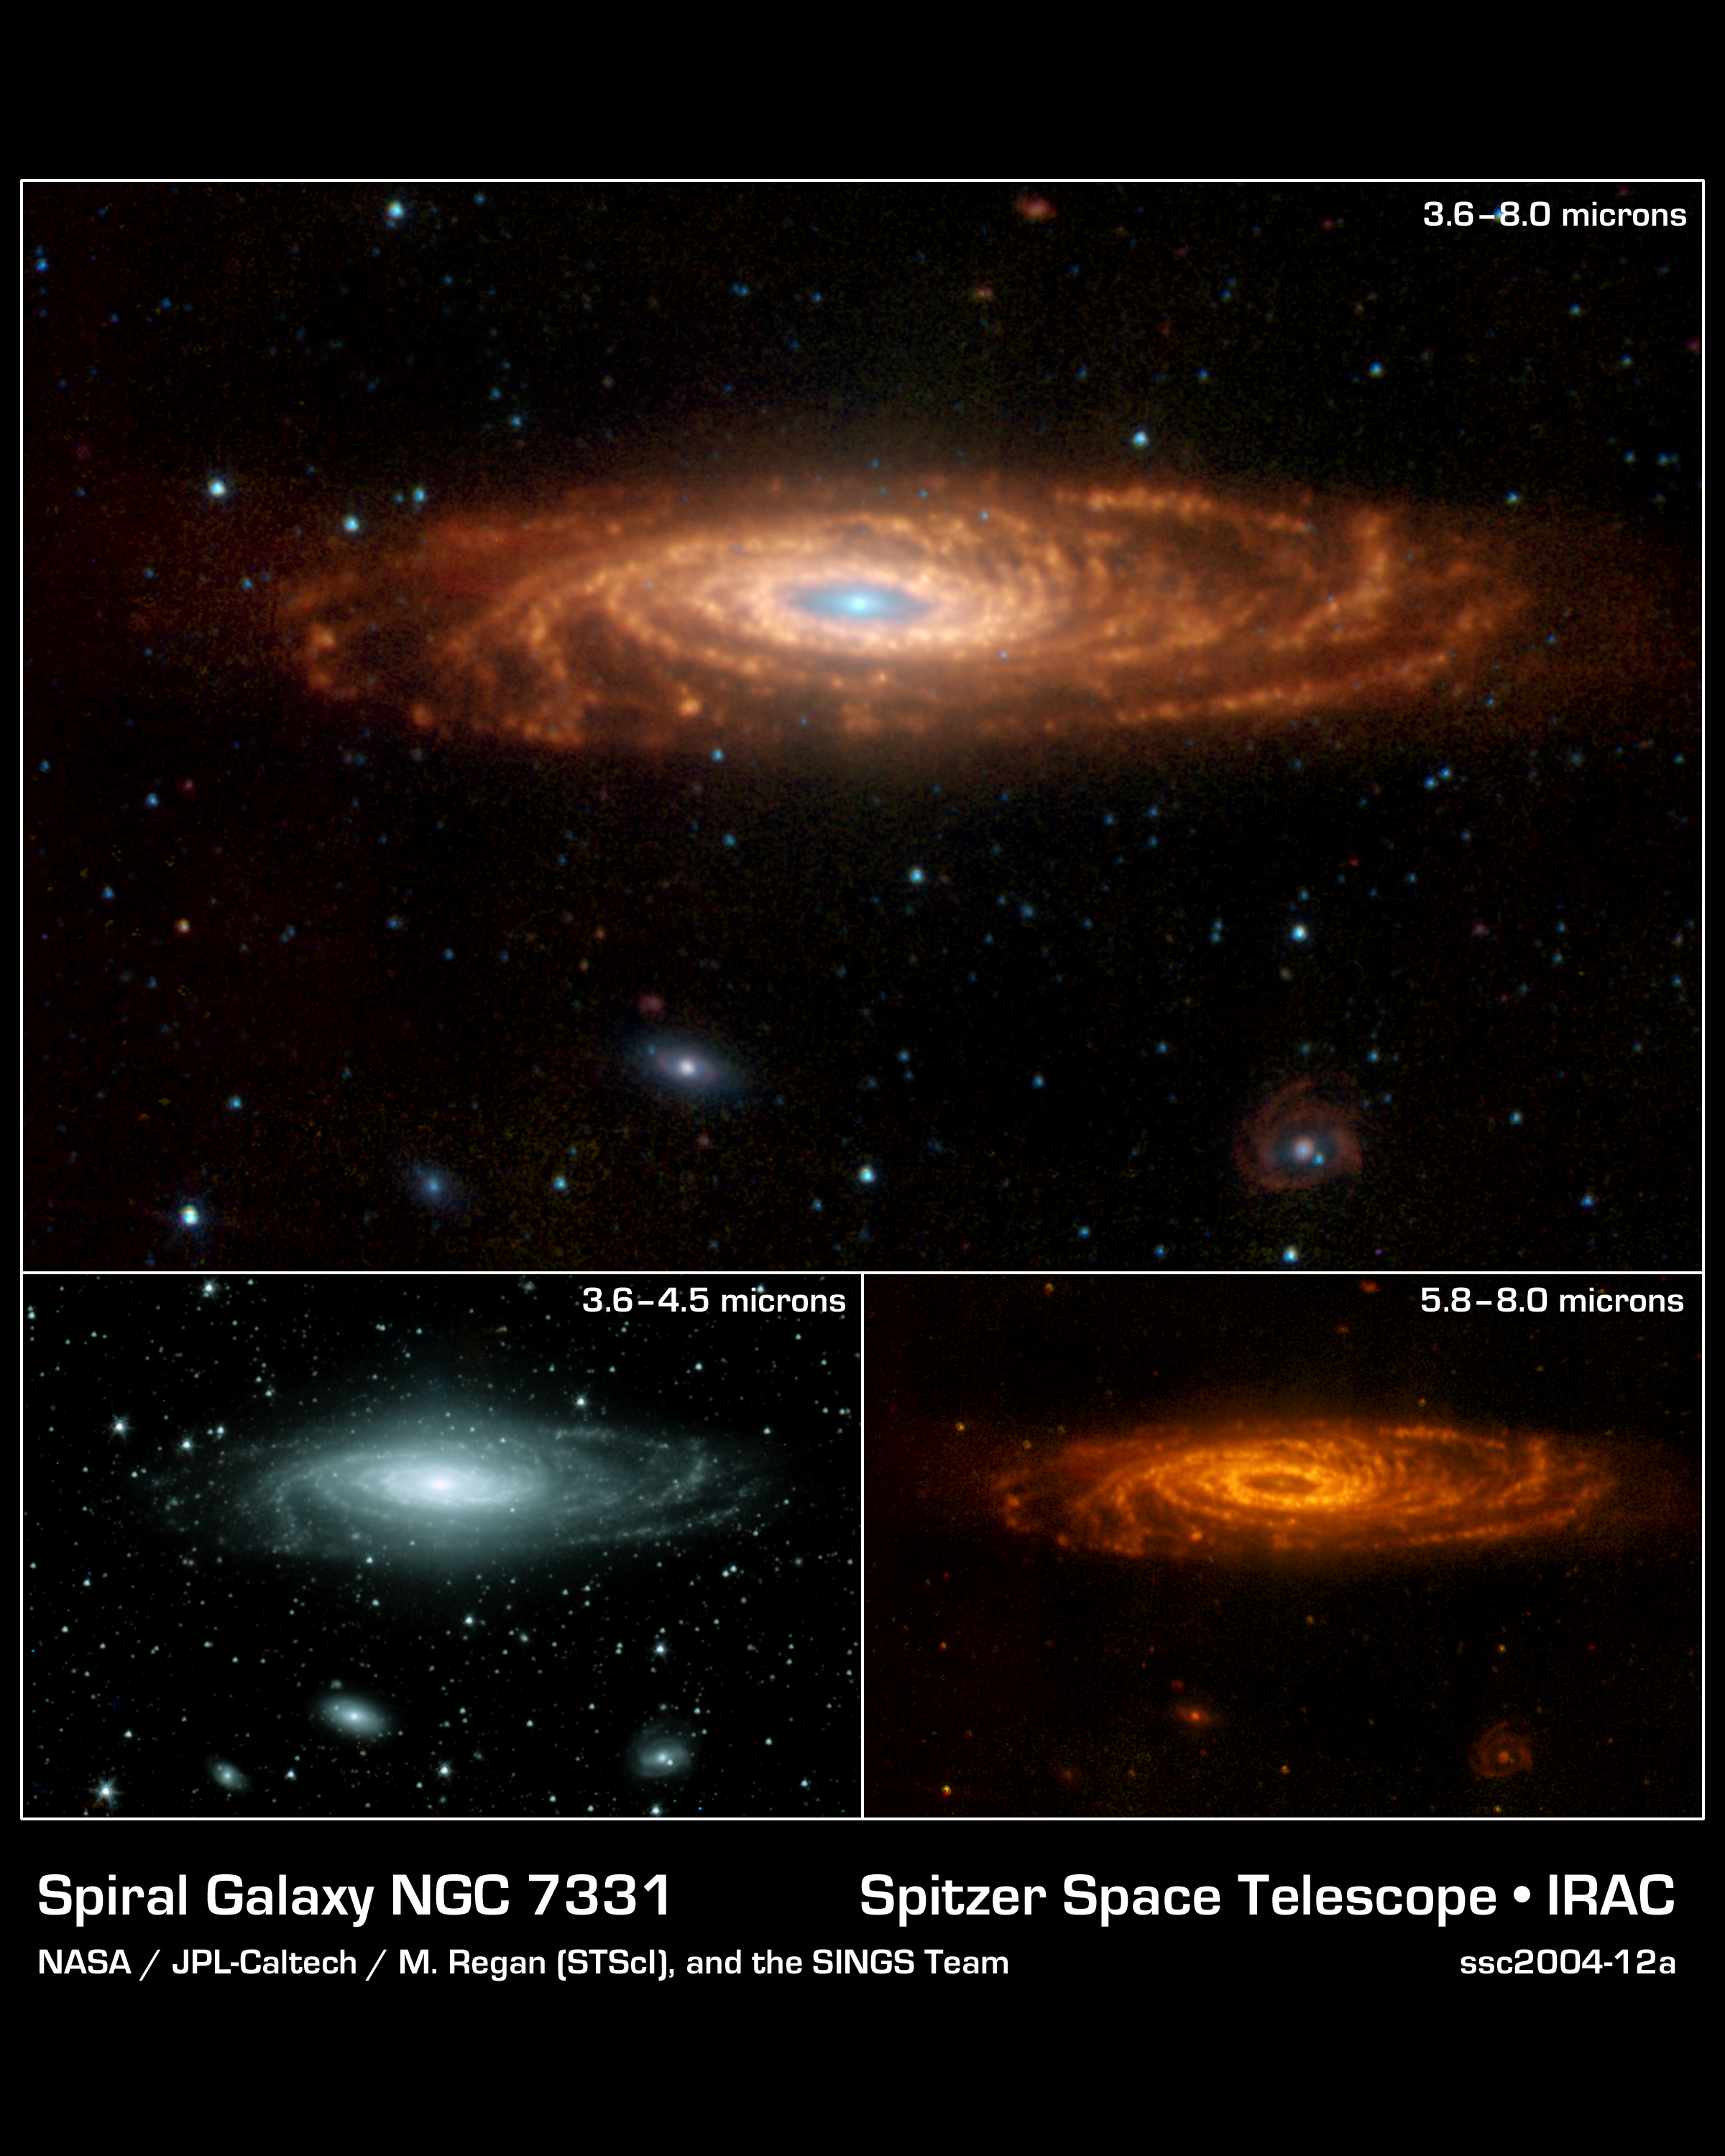

Morphology of Our Galaxy's Twin

NASA's Spitzer Space Telescope has captured these infrared images of a nearby spiral galaxy that resembles our own Milky Way. The targeted galaxy, known as NGC 7331 and sometimes referred to as our galaxy's twin, is found in the constellation Pegasus at a distance of 50 million light-years. This inclined galaxy was discovered in 1784 by William Herschel, who also discovered infrared light.

The evolution of this galaxy is a story that depends significantly on the amount and distribution of gas and dust, the locations and rates of star formation, and on how the energy from star formation is recycled by the local environment. The new Spitzer images are allowing astronomers to "read" this story by dissecting the galaxy into its separate components.

The main image, measuring 12.6 by 8.2 arcminutes, was obtained by Spitzer's infrared array camera. It is a four-color composite of invisible light, showing emissions from wavelengths of 3.6 microns (blue), 4.5 microns (green), 5.8 microns (yellow) and 8.0 microns (red). These wavelengths are roughly 10 times longer than those seen by the human eye.

The infrared light seen in this image originates from two very different sources. At shorter wavelengths (3.6 to 4.5 microns), the light comes mainly from stars, particularly ones that are older and cooler than our Sun. This starlight fades at longer wavelengths (5.8 to 8.0 microns), where instead we see the glow from clouds of interstellar dust. This dust consists mainly of a variety of carbon-based organic molecules known collectively as polycyclic aromatic hydrocarbons. Wherever these compounds are found, there will also be dust granules and gas, which provide a reservoir of raw materials for future star formation.

These shorter- and longer-wavelength views are shown separately as insets. Perhaps the most intriguing feature of the longer-wavelength image is a ring of dust girdling the galaxy center. This ring, with a radius of nearly 20,000 light-years, is invisible at shorter wavelengths, yet has been detected at sub-millimeter and radio wavelengths. It is made up in large part of polycyclic aromatic hydrocarbons. Spitzer measurements suggest that the ring contains enough gas to produce four billion stars like the Sun. Starlight was systematically subtracted from the longer-wavelength picture to enhance dust features.

Three other galaxies are seen below NGC 7331, all about 10 times farther away. From left to right are NGC 7336, NGC 7335 and NGC 7337. The blue dots scattered throughout the images are foreground stars in the Milky Way; the red ones are galaxies that are even more distant.

The Spitzer observations of NGC 7311 are part of a large 500-hour science project, known as the Spitzer Infrared Nearby Galaxy Survey, which will comprehensively study 75 nearby galaxies with infrared imaging and spectroscopy.

Credit: NASA/JPL-Caltech/M. Regan (STScI), and the SINGS Team